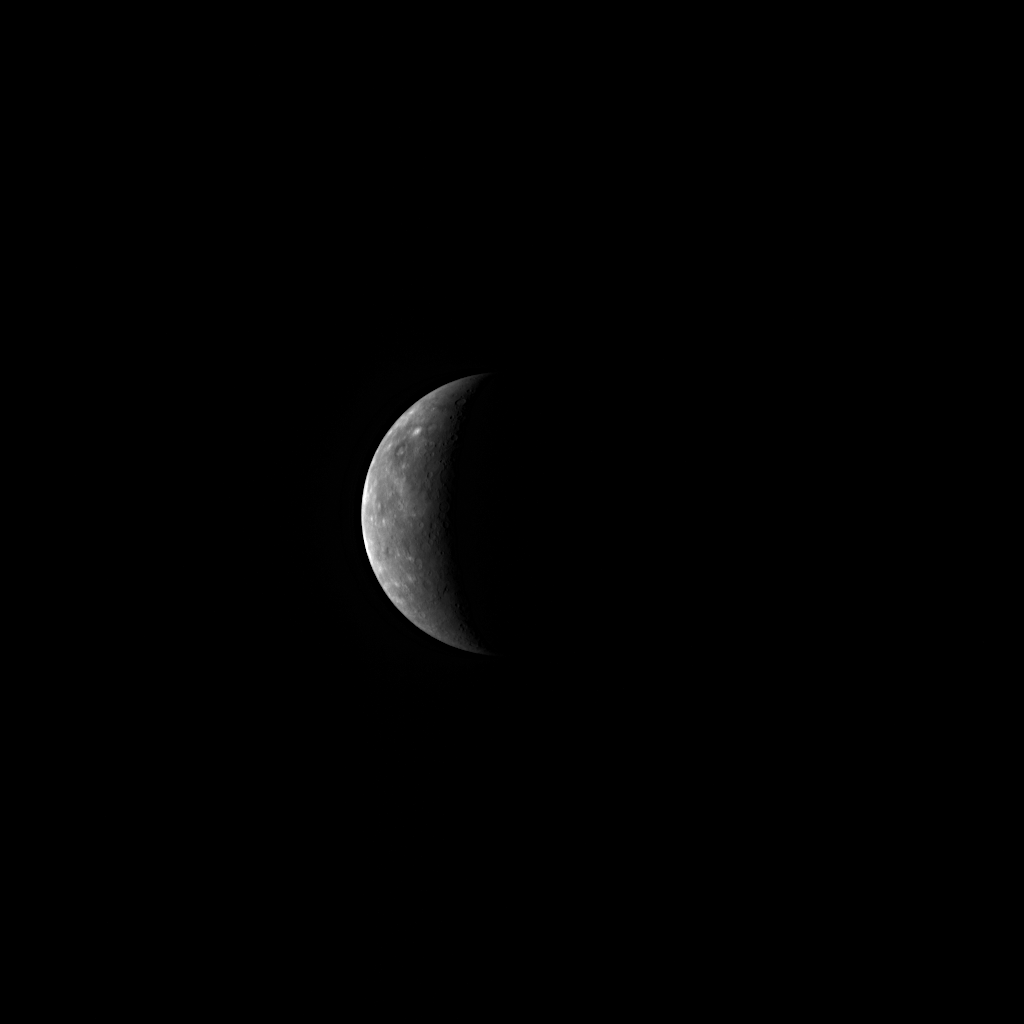

One Day to Mercury Flyby 3!

Tomorrow afternoon, the MESSENGER spacecraft will pass a mere 228 kilometers (142 miles) above Mercury’s surface. The NAC image shown here was taken 55 hours prior to tomorrow’s closest approach, which will occur at 5:55 pm EDT. The mission’s third Mercury flyby offers special opportunities for new science observations. Read about the unprecedented targeted observations planned for the encounter or learn about some of the MDIS imaging highlights that will occur tomorrow, including imaging of a portion of Mercury’s surface previously unseen by spacecraft. This image shows much of that previously unseen terrain but at a much lower resolution than will be obtained when the spacecraft is closer to the planet during the flyby tomorrow.

Date Acquired: September 27, 2009
Image Mission Elapsed Time (MET): 162550738
Instrument: Narrow Angle Camera (NAC) of the Mercury Dual Imaging System (MDIS)
Resolution: 17 kilometers/pixel (11 miles/pixel)
Scale: Mercury’s diameter is 4880 kilometers (3030 miles)
Spacecraft Altitude: 672,000 kilometers (418,000 miles)

These images are from MESSENGER, a NASA Discovery mission to conduct the first orbital study of the innermost planet, Mercury. For information regarding the use of images, see the MESSENGER image use policy.

Credit: NASA/Johns Hopkins University Applied Physics Laboratory/Carnegie Institution of Washington